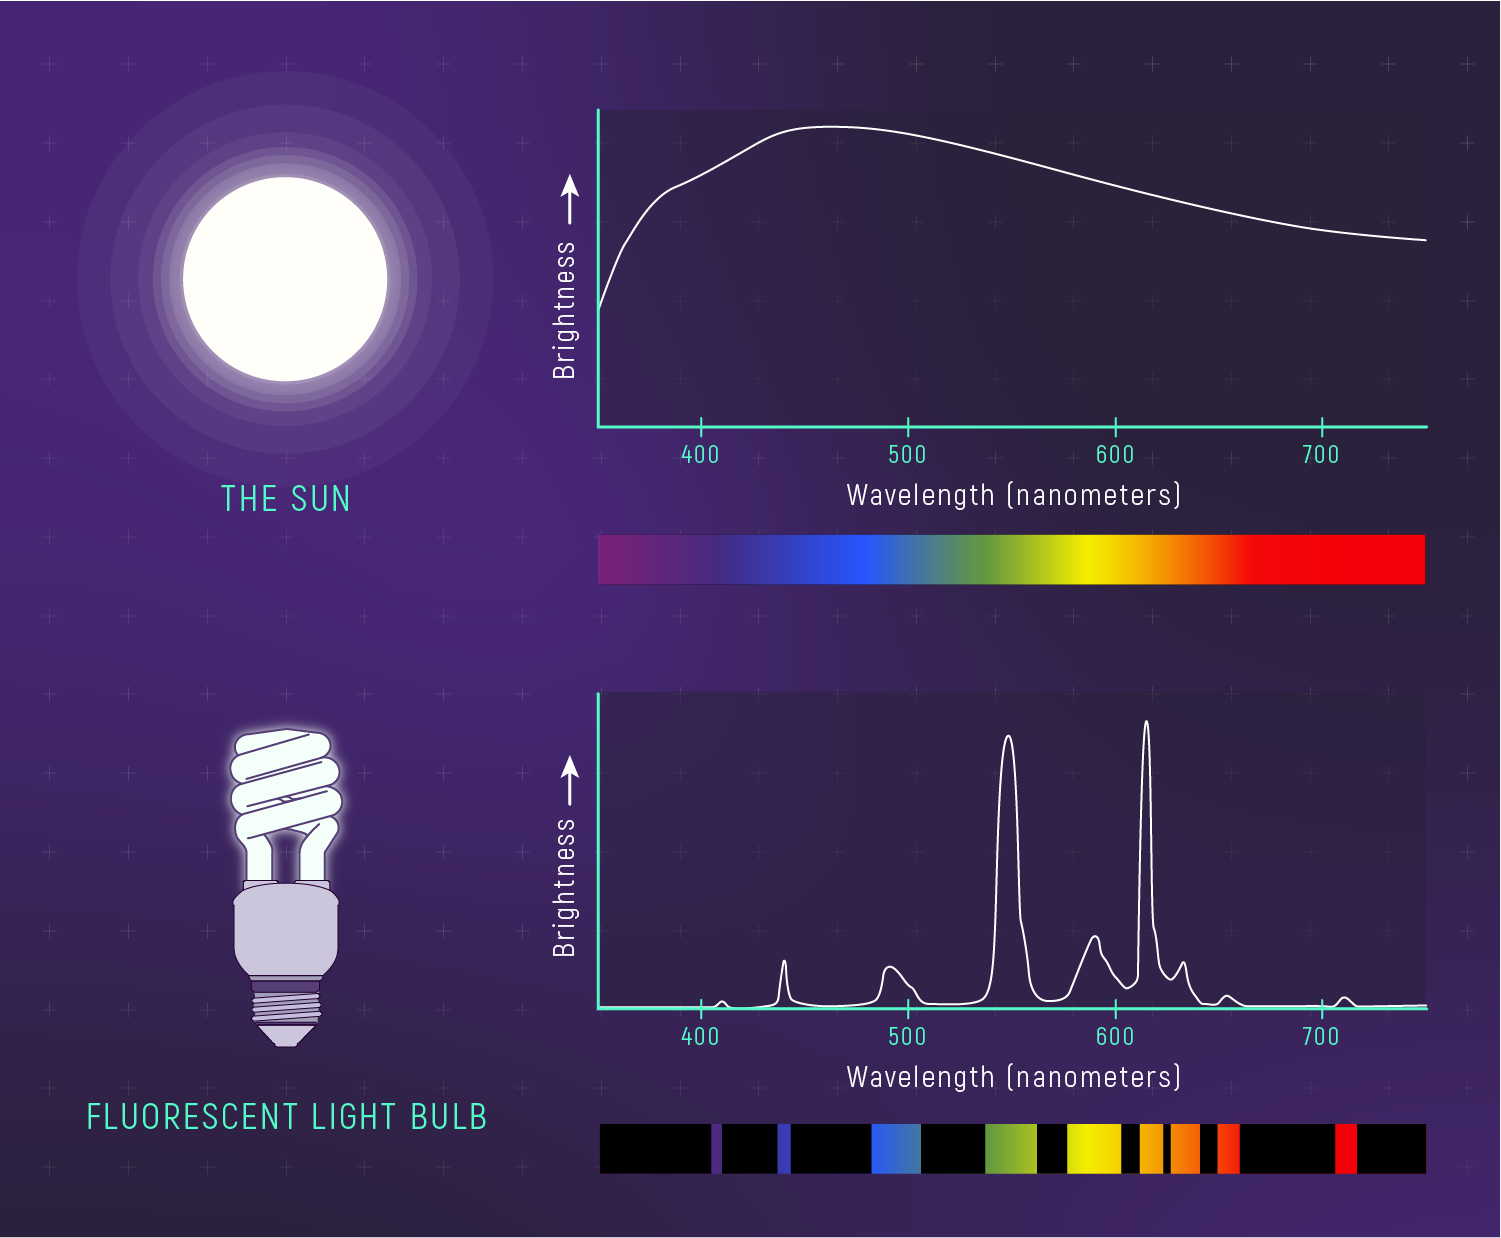

Spectrum of a Fluorescent Light Bulb vs. Spectrum of the Sun

Light can be spread out into a rainbow of colors known as a spectrum. A spectrum can be displayed as a picture or on a graph of brightness vs. wavelength (color). Different sources of light have different spectra because they have different properties, such as composition and temperature. Light from a fluorescent bulb looks slightly different from sunlight because it is made of a different combination of colors. The Sun emits a nearly continuous spectrum (a complete rainbow), while fluorescent bulbs emit some colors of the rainbow and not others.

Credit: Illustration: NASA, ESA, CSA, Leah Hustak (STScI)